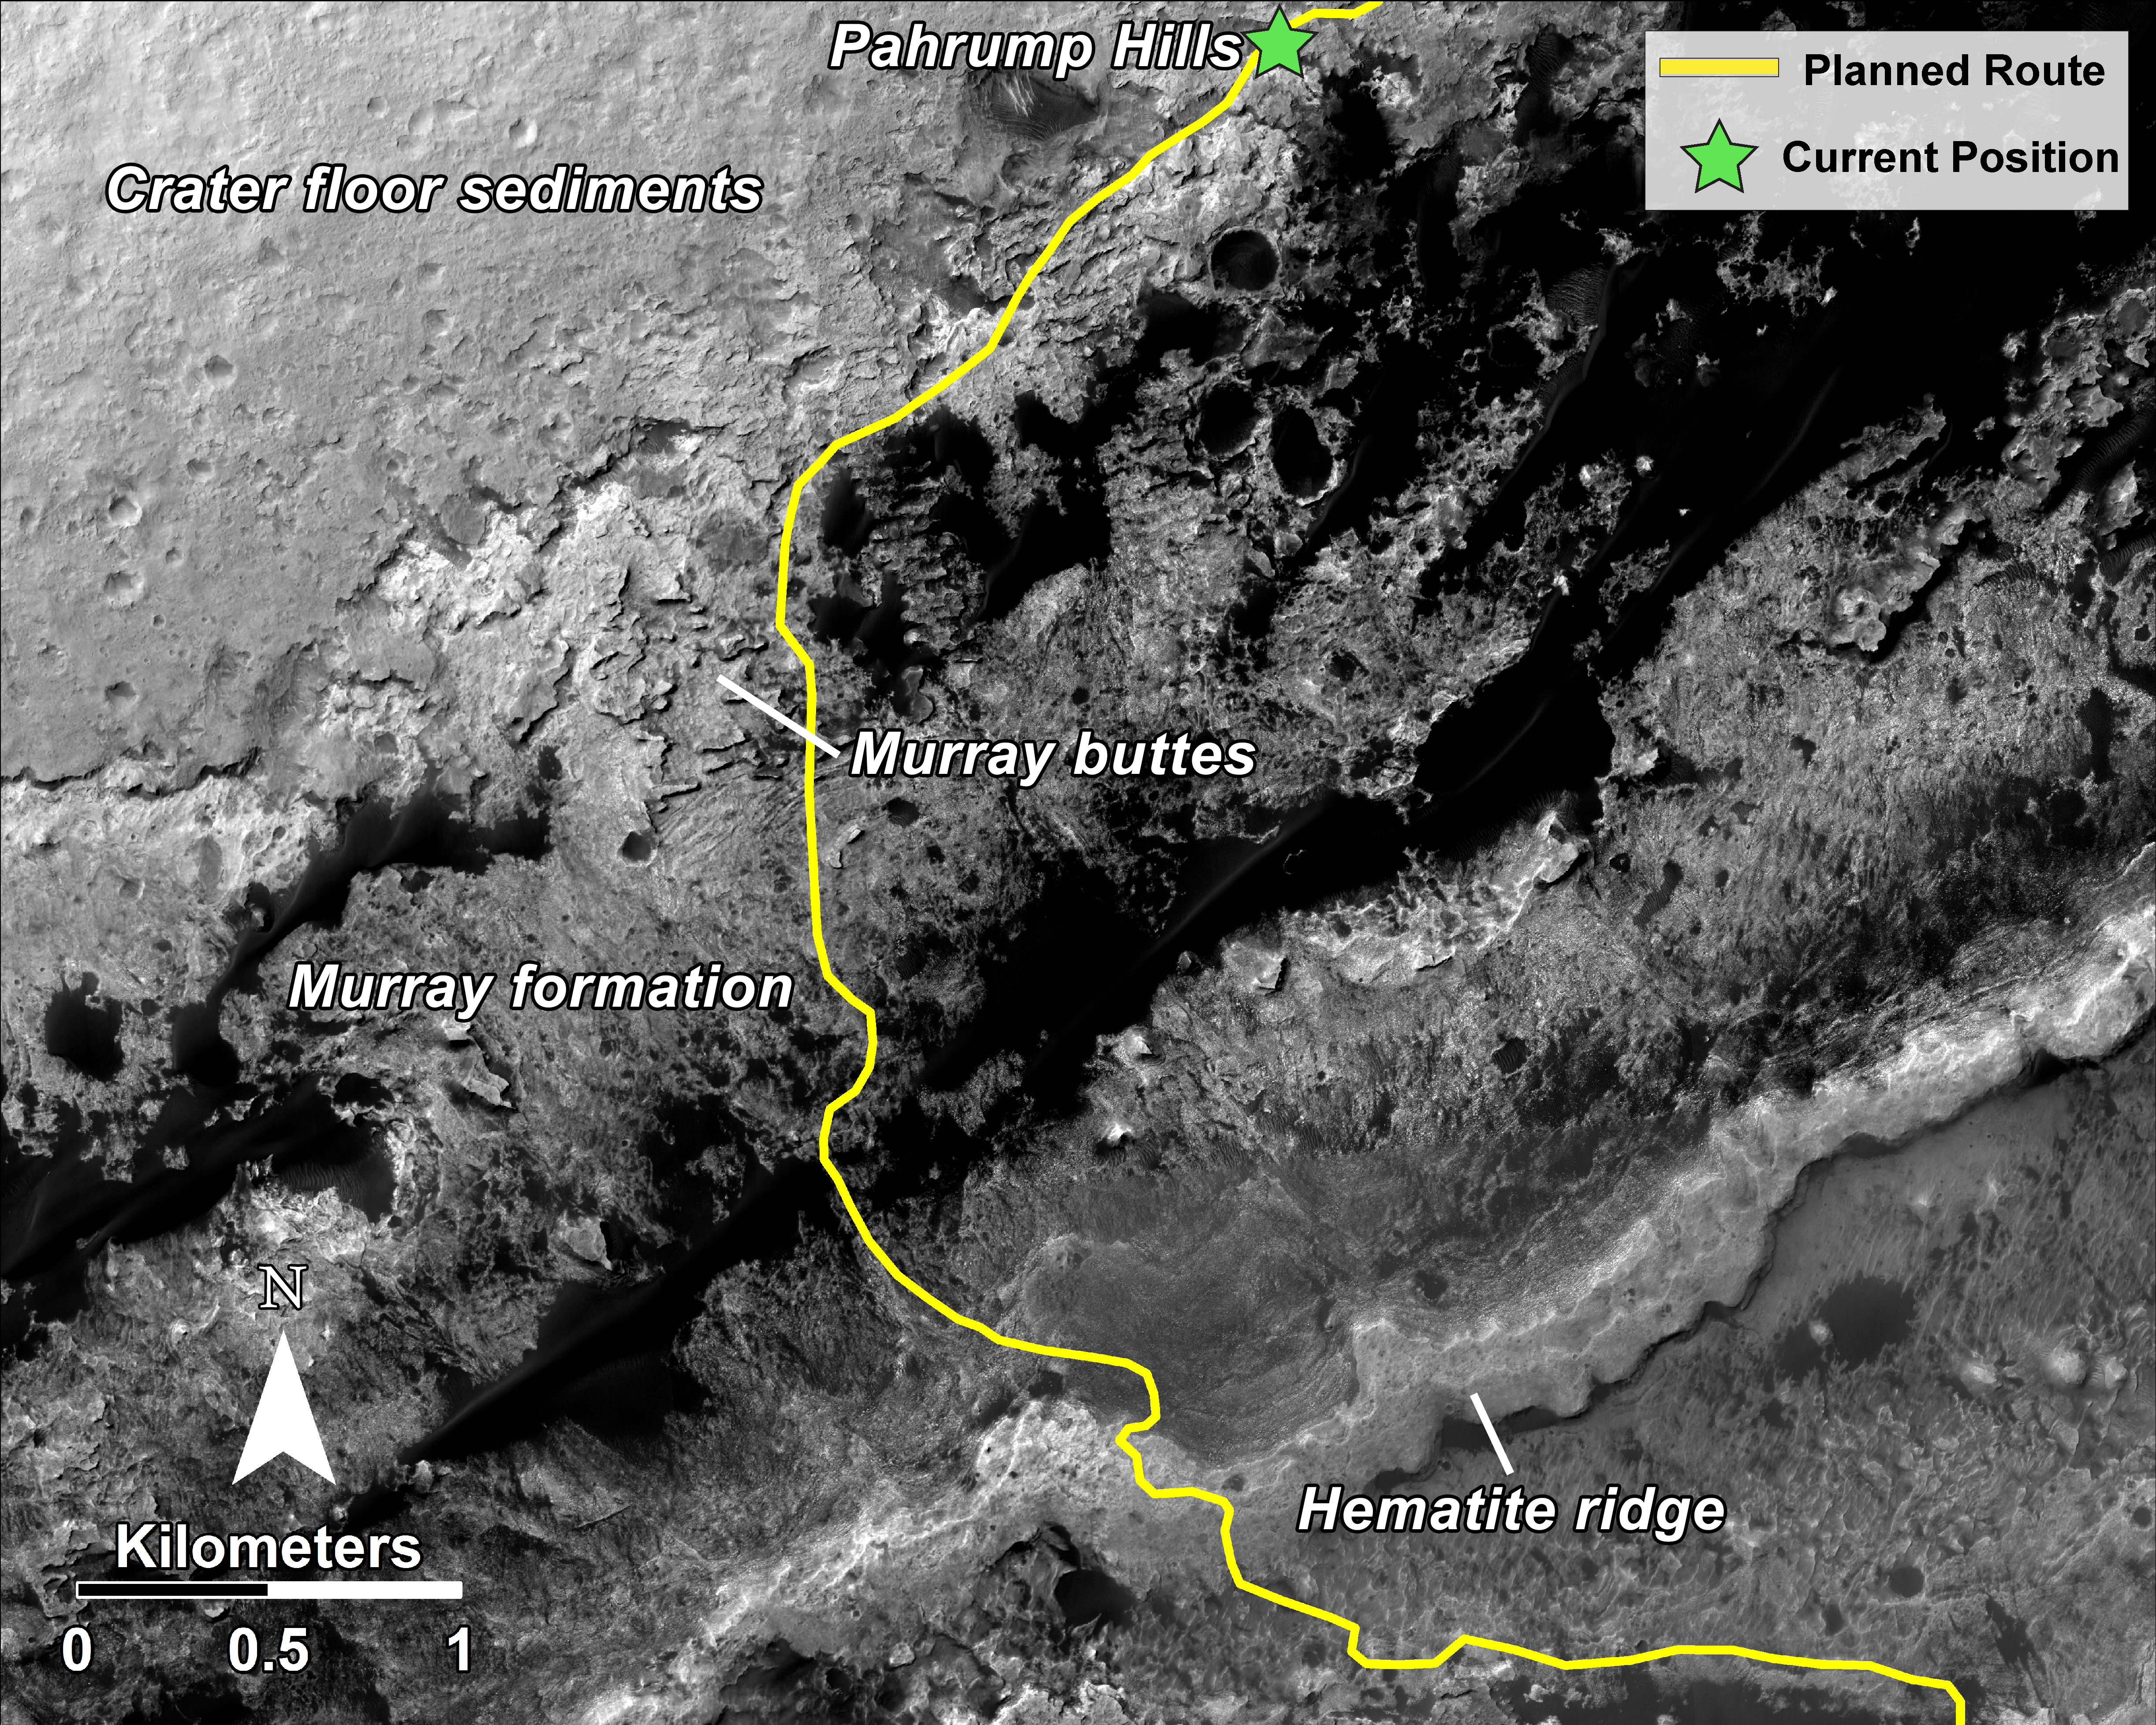

Curiosity Rover Planned Route

This mosaic, taken with the High Resolution Imaging Science Experiment (HiRISE) camera on NASA’s Mars Reconnaissance Orbiter, shows the planned route (in yellow) of NASA’s Curiosity rover from “Pahrump Hills” at the base of Mount Sharp, through the “Murray Formation,” and south to the hematite ridge further up the flank of Mount Sharp.

HiRISE is one of six instruments on NASA’s Mars Reconnaissance Orbiter. The University of Arizona, Tucson, operates HiRISE, which was built by Ball Aerospace & Technologies Corp., Boulder, Colorado. NASA’s Jet Propulsion Laboratory, a division of the California Institute of Technology in Pasadena, manages the Mars Reconnaissance Orbiter and Mars Science Laboratory projects for NASA’s Science Mission Directorate, Washington.

Credit: NASA/JPL-Caltech/Univ. of Arizona